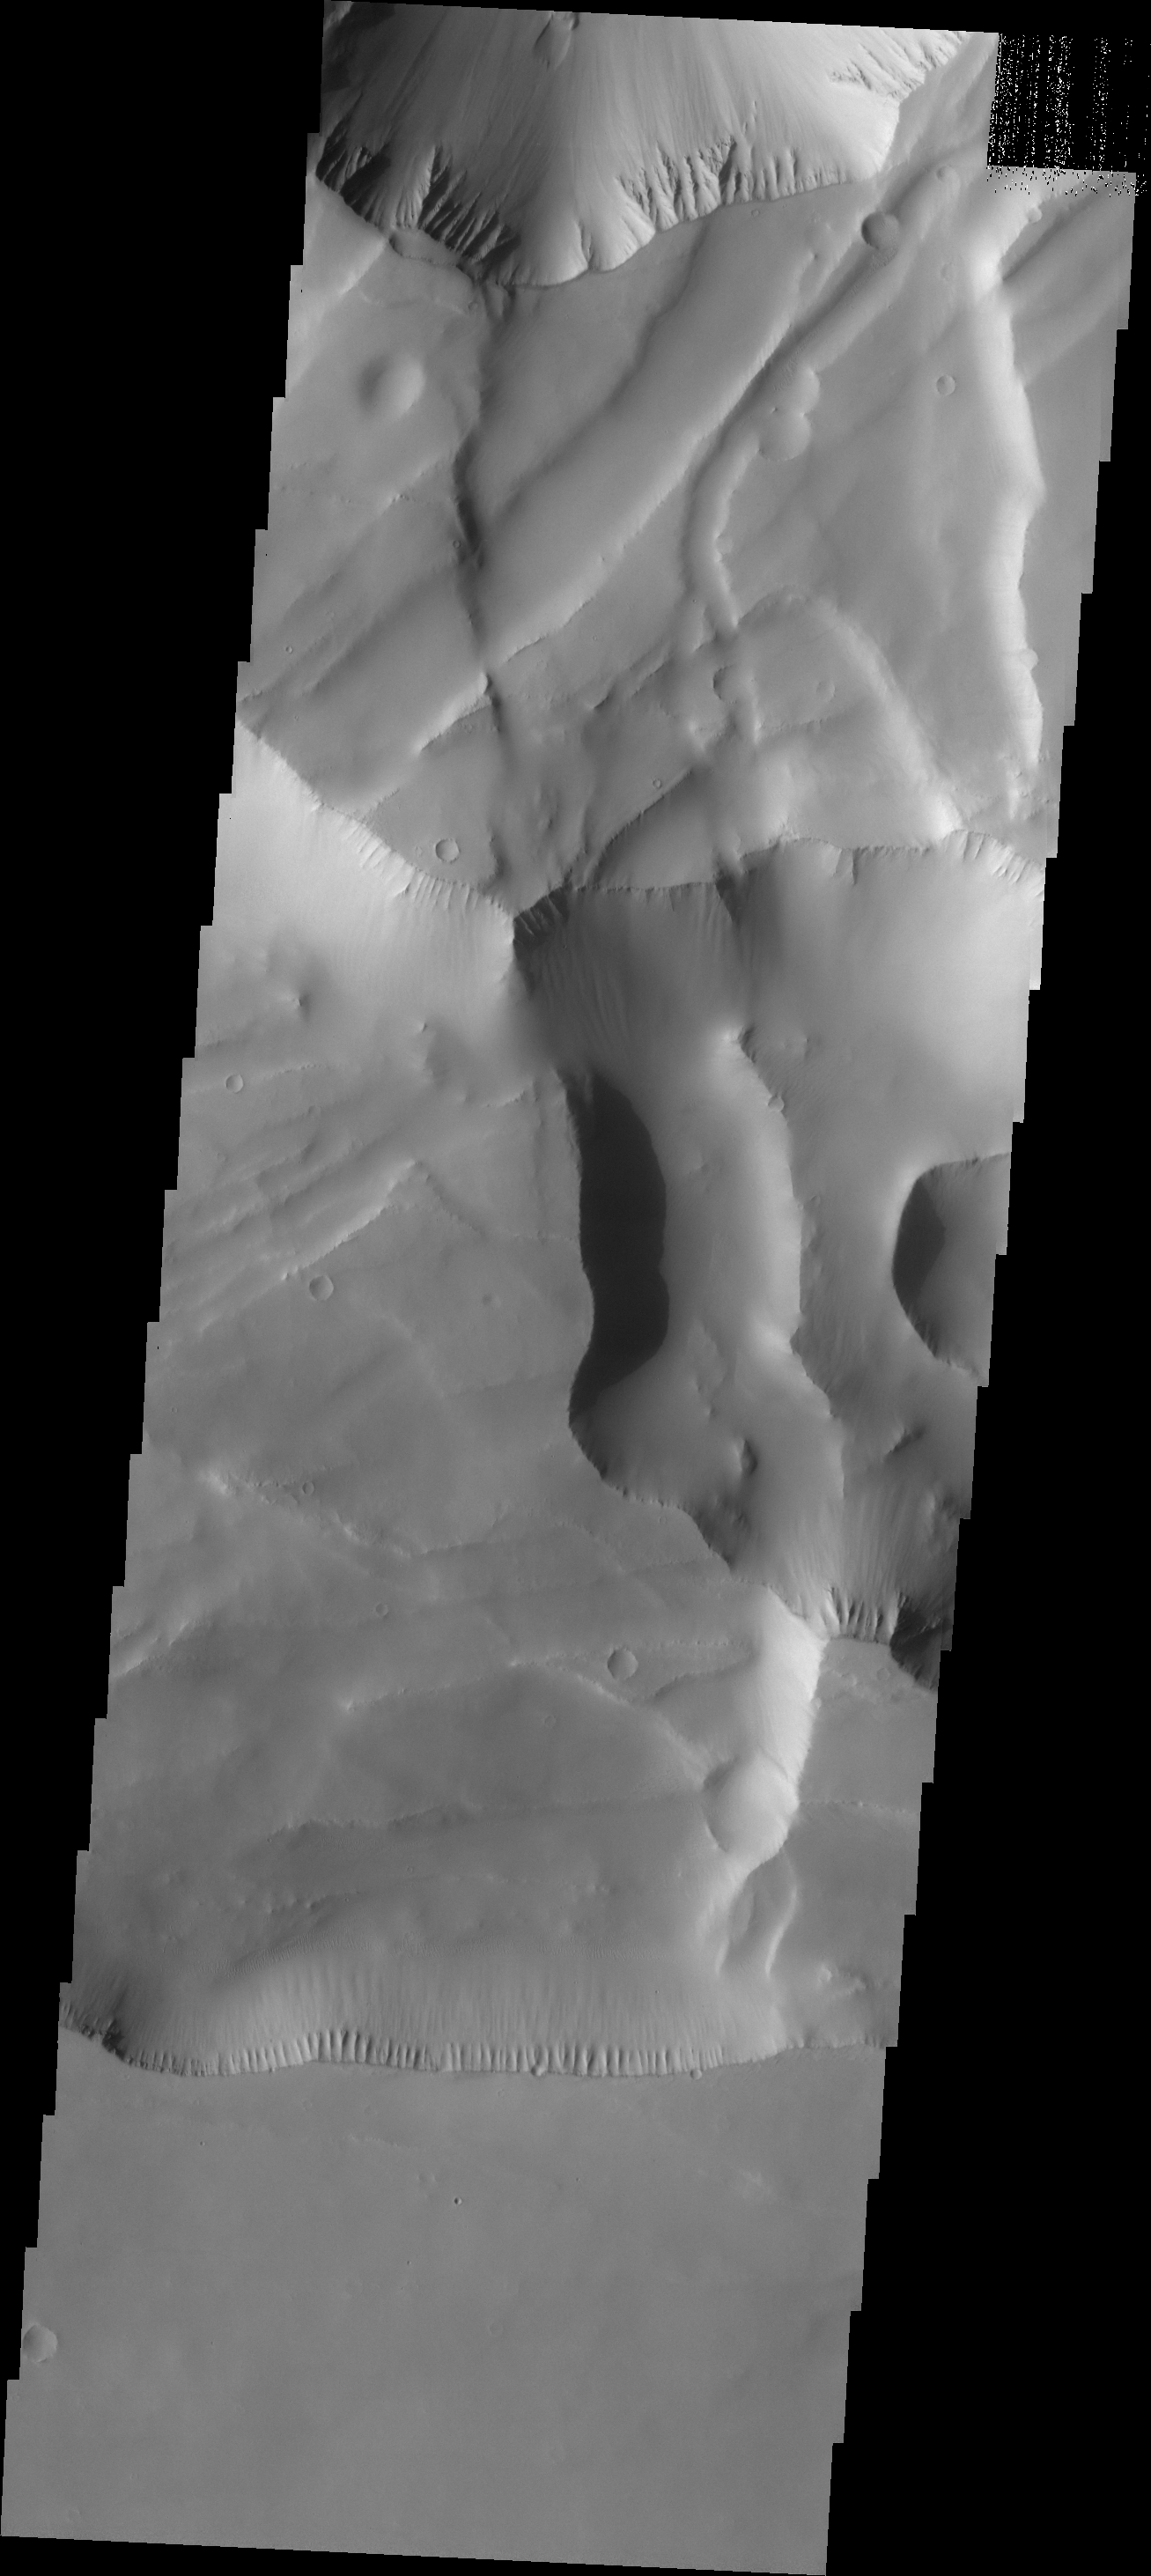

More Noctis

The major Martian dust storm of 2007 filled the sky with dust and produced conditions that prevented the THEMIS VIS camera from being able to image the surface. With no new images being acquired, we’ve dug into the archive to highlight some interesting areas on Mars. The this week’s region is Noctis Labyrinthus. Noctis Labyrinthus is located at the western end of Valles Marineris. This maze-like feature of deep intersecting valleys was formed by tectonic forces and extensive faulting.

Image information: VIS instrument. Latitude -6.8N, Longitude 258.5E. 18 meter/pixel resolution.

Please see the THEMIS Data Citation Note for details on crediting THEMIS images.

Note: this THEMIS visual image has not been radiometrically nor geometrically calibrated for this preliminary release. An empirical correction has been performed to remove instrumental effects. A linear shift has been applied in the cross-track and down-track direction to approximate spacecraft and planetary motion. Fully calibrated and geometrically projected images will be released through the Planetary Data System in accordance with Project policies at a later time.

NASA’s Jet Propulsion Laboratory manages the 2001 Mars Odyssey mission for NASA’s Office of Space Science, Washington, D.C. The Thermal Emission Imaging System (THEMIS) was developed by Arizona State University, Tempe, in collaboration with Raytheon Santa Barbara Remote Sensing. The THEMIS investigation is led by Dr. Philip Christensen at Arizona State University. Lockheed Martin Astronautics, Denver, is the prime contractor for the Odyssey project, and developed and built the orbiter. Mission operations are conducted jointly from Lockheed Martin and from JPL, a division of the California Institute of Technology in Pasadena.

Credit: NASA/JPL/ASU